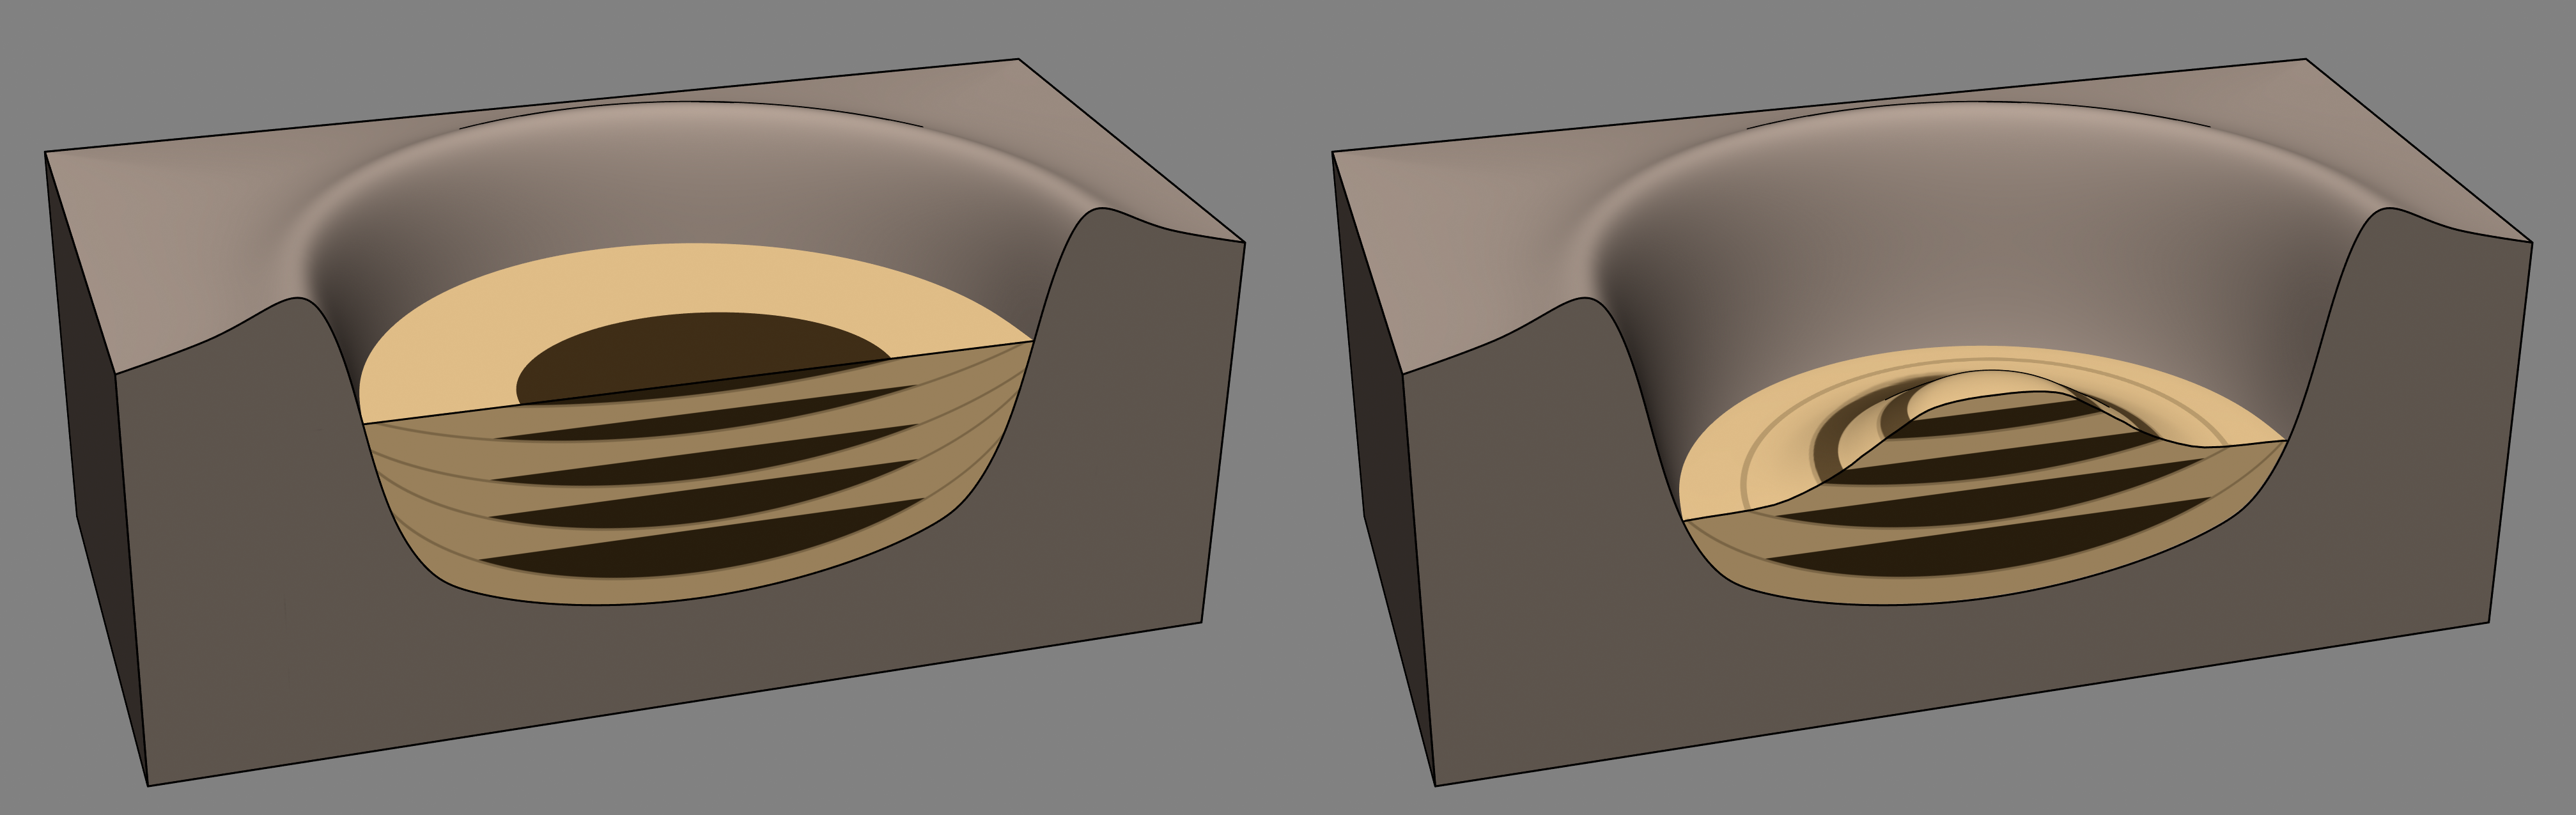

Sedimentation and Erosion in Gale Crater, Mars

This diagram illustrates how Mount Sharp in Gale Crater, Mars, where NASA’s Curiosity rover is now driving, might have formed billions of years ago. The left side shows Gale Crater filled up with layers of sediment. The yellow units represent sediments derived from the crater rim highlands and transported toward the center of the crater in alluvial fans, deltas, and wind-blown drifts. These mixtures represent both wet and dry periods. Also during wet periods, water pooled in lakes where sediments settled out in the center of crater (brown). Even during dry periods in the crater center, groundwater would have existed beneath the surface. Then, during the next wet period it would resurface to form the next lake. This alternation of lakes, rivers and deserts could have represented a long-lasting habitable environment.

The drawing at right shows what happened later: After the crater had at least partially filled with sediment, erosion of previously deposited sedimentary layers occurred, exposing the ancient sequence of lake, river and desert environments as a series of bands, or layers, along the lower flanks of Mount Sharp. As Curiosity drove uphill and southward from its landing site — toward the middle of the crater — it encountered evidence for the lake deposits (brown) that had been exhumed by erosion. These layers are part of the Murray formation in the lower regions of Mount Sharp.

Credit: NASA/JPL-Caltech